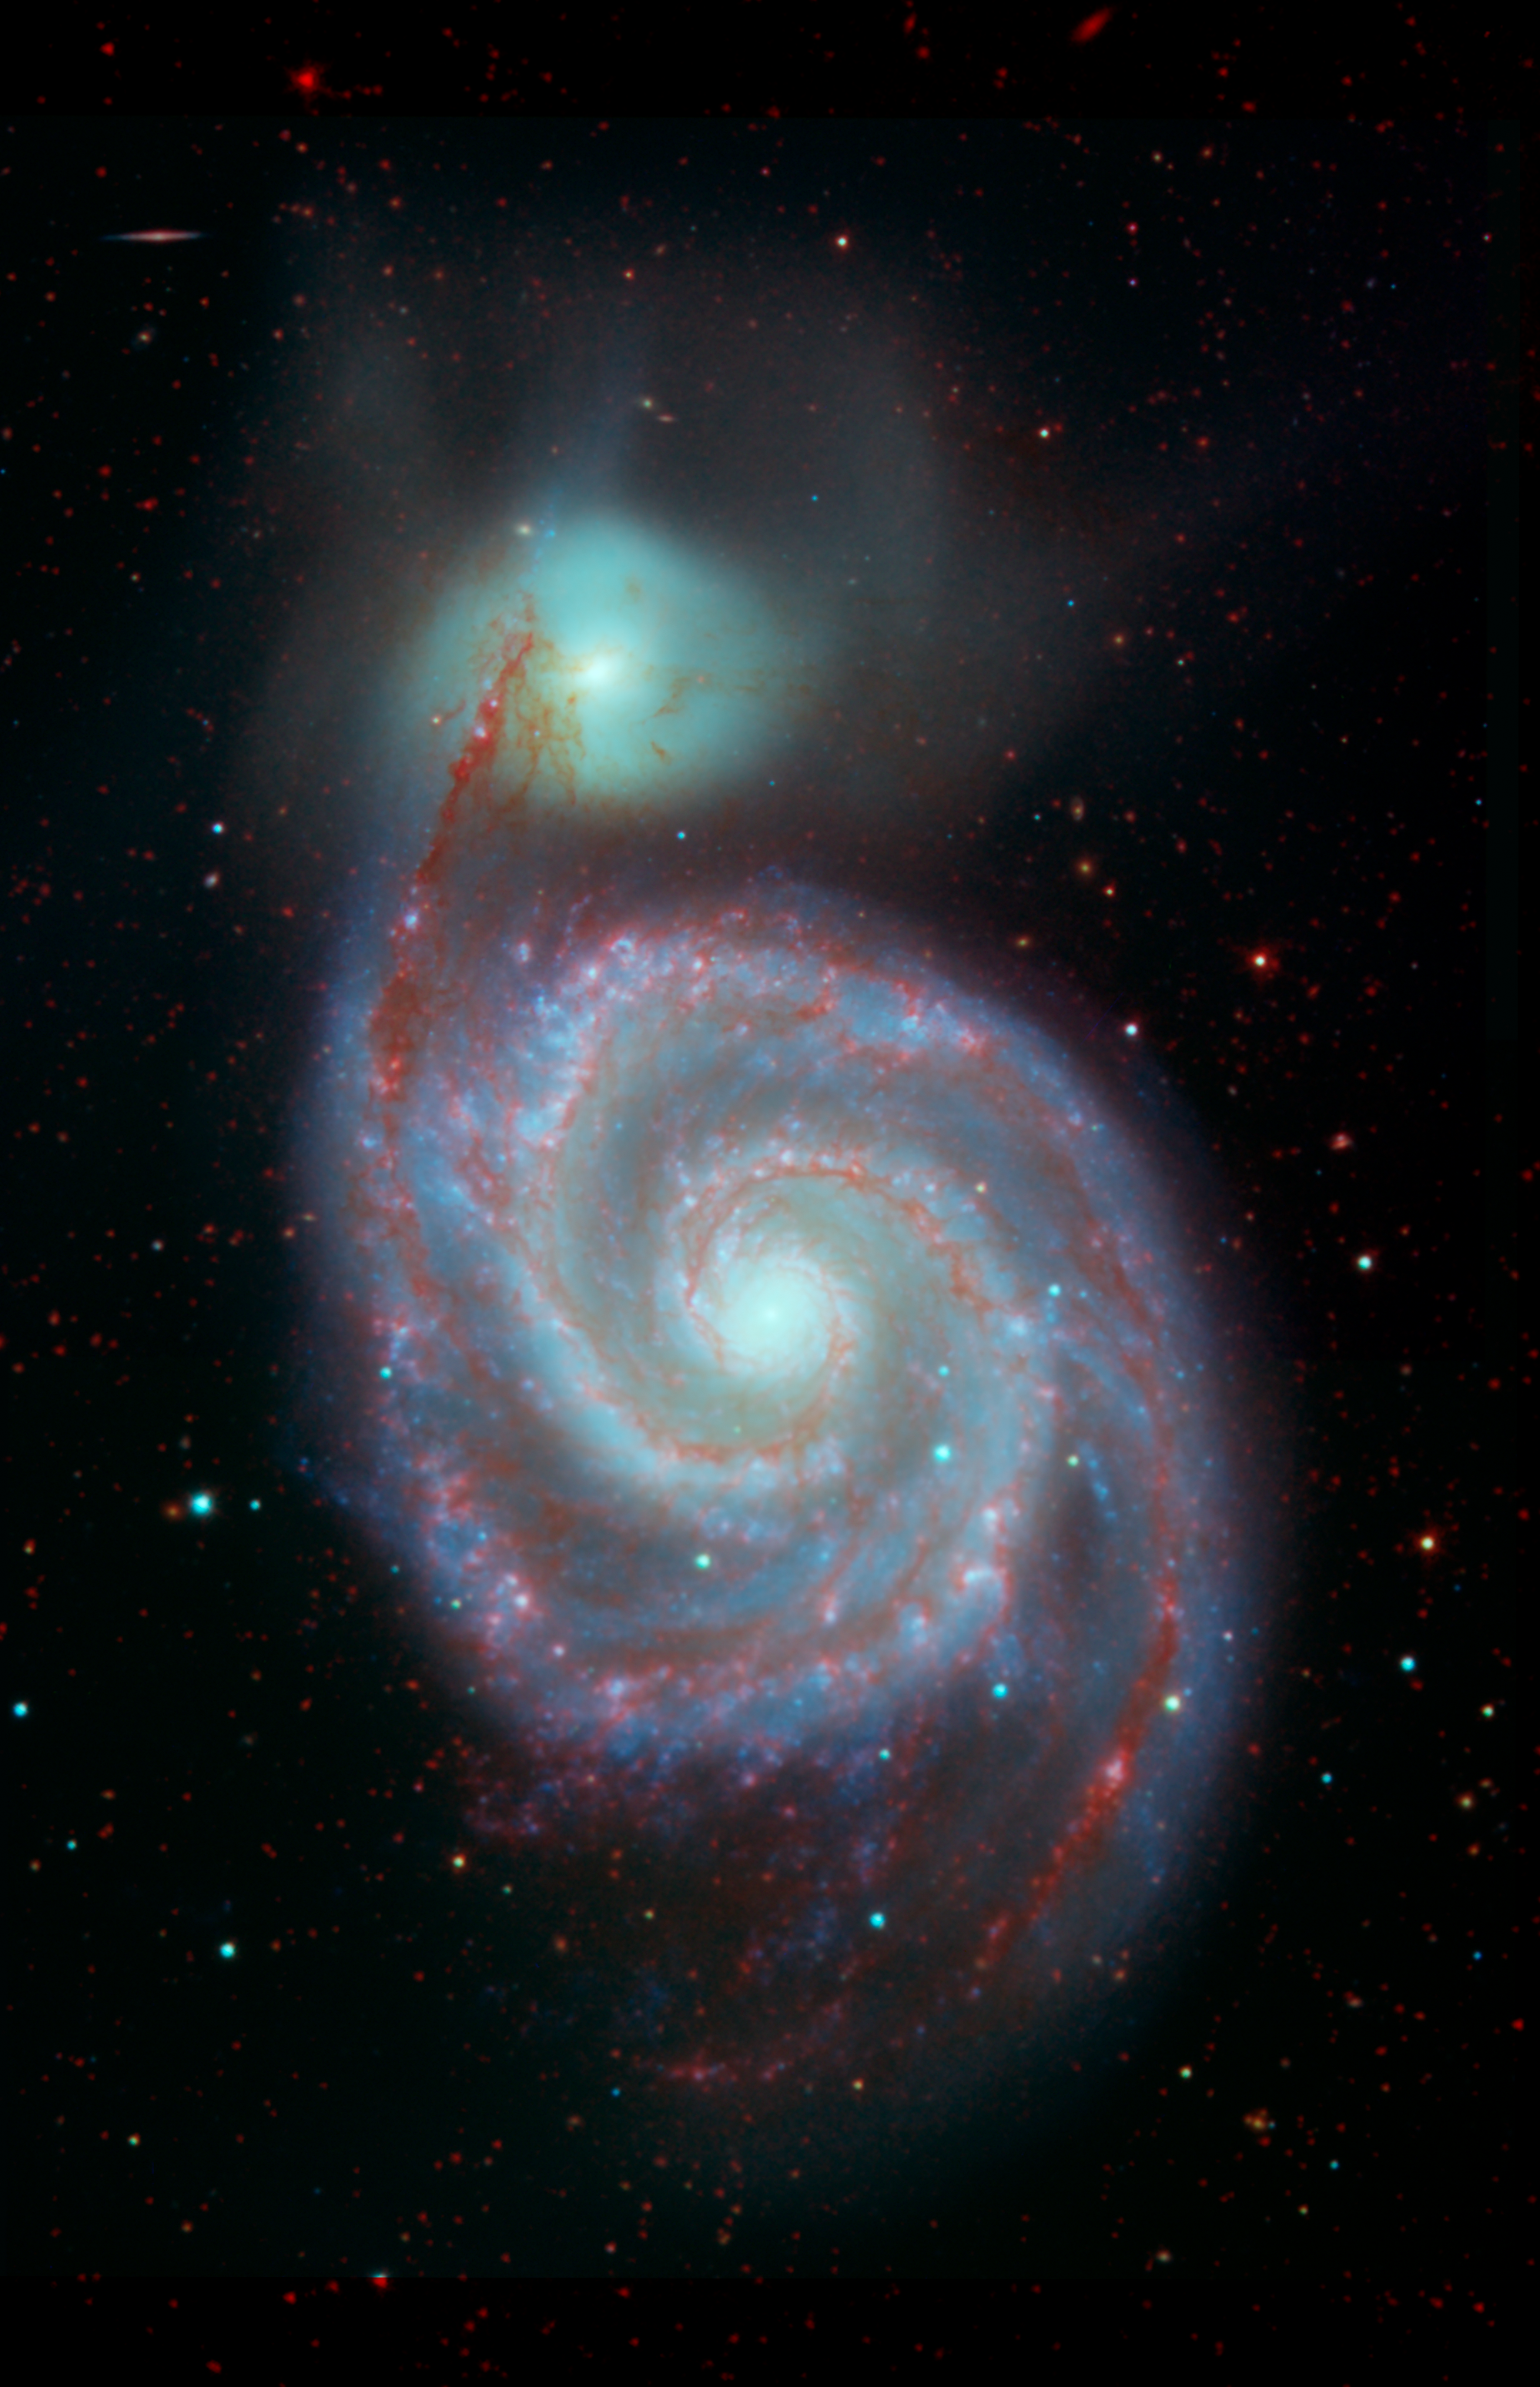

The Whirlpool Galaxy in Visible and Infrared Light

This image shows the Whirlpool galaxy, also known as Messier 51 and NGC 5194/5195, which is actually a pair of galaxies. Located approximately 23 million light-years away, it resides in the constellation Canes Venatici.

This image combines two visible light wavelengths (in blue and green) and infrared light (in red). The infrared was captured by NASA's Spitzer Space Telescope, and emphasizes how the dark dust veins that block our view in visible light begin to light up at these longer, infrared wavelengths.

All of the data shown here were released as part of the Spitzer Infrared Nearby Galaxies Survey (SINGS) project, captured during Spitzers cryogenic and warm missions.

The Jet Propulsion Laboratory in Pasadena, California, manages the Spitzer Space Telescope mission for NASA's Science Mission Directorate in Washington. Science operations are conducted at the Spitzer Science Center at Caltech in Pasadena. Space operations are based at Lockheed Martin Space Systems in Littleton, Colorado. Data are archived at the Infrared Science Archive housed at IPAC at Caltech. Caltech manages JPL for NASA.

Credit: NASA/JPL-Caltech